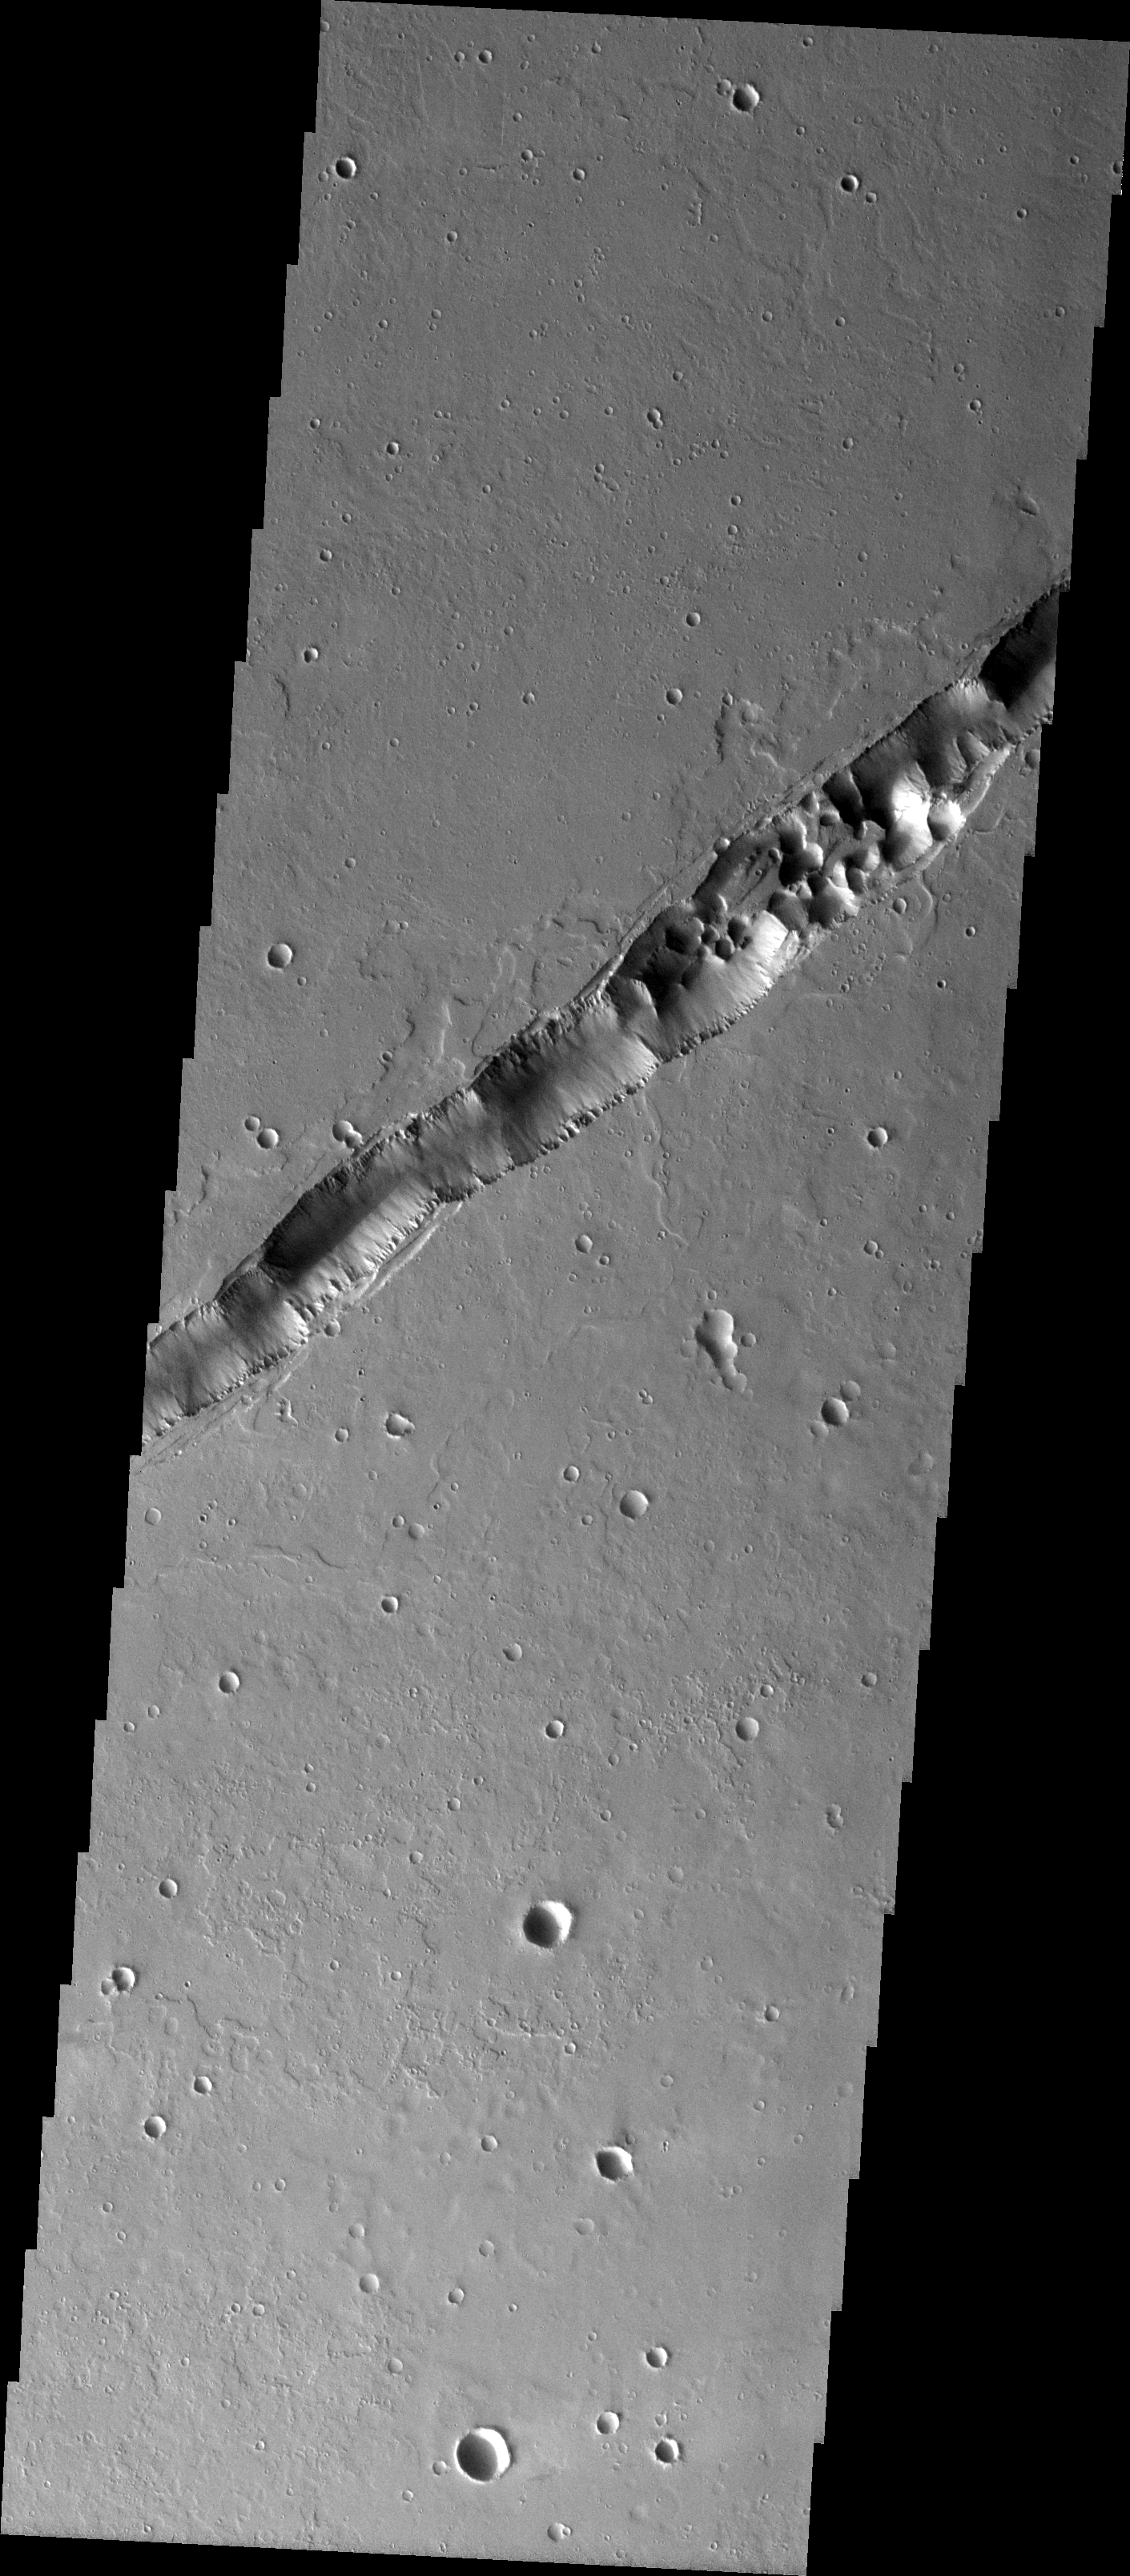

Tharsis Collapse Pits

We will be looking at collapse pits for the next two weeks. Collapse pits on Mars are formed in several ways. In volcanic areas, channelized lava flows can form roofs which insulate the flowing lava. These features are termed lava tubes on Earth and are common features in basaltic flows. After the lava has drained, parts of the roof of the tube will collapse under its own weight. These collapse pits will only be as deep as the bottom of the original lava tube. Another type of collapse feature associated with volcanic areas arises when very large eruptions completely evacuate the magma chamber beneath the volcano. The weight of the volcano will cause the entire edifice to subside into the void space below it. Structural features including fractures and graben will form during the subsidence. Many times collapse pits will form within the graben. In addition to volcanic collapse pits, Mars has many collapse pits formed when volatiles (such as subsurface ice) are released from the surface layers. As the volatiles leave, the weight of the surrounding rock causes collapse pits to form.

These collapse pits are found within the extensive lava flows of the Tharsis region. They are related to lava tubes, likely coming from Ascraeus Mons.

Image information: VIS instrument. Latitude 22.8, Longitude 266.8 East (93.2 West). 19 meter/pixel resolution.

Note: this THEMIS visual image has not been radiometrically nor geometrically calibrated for this preliminary release. An empirical correction has been performed to remove instrumental effects. A linear shift has been applied in the cross-track and down-track direction to approximate spacecraft and planetary motion. Fully calibrated and geometrically projected images will be released through the Planetary Data System in accordance with Project policies at a later time.

NASA’s Jet Propulsion Laboratory manages the 2001 Mars Odyssey mission for NASA’s Office of Space Science, Washington, D.C. The Thermal Emission Imaging System (THEMIS) was developed by Arizona State University, Tempe, in collaboration with Raytheon Santa Barbara Remote Sensing. The THEMIS investigation is led by Dr. Philip Christensen at Arizona State University. Lockheed Martin Astronautics, Denver, is the prime contractor for the Odyssey project, and developed and built the orbiter. Mission operations are conducted jointly from Lockheed Martin and from JPL, a division of the California Institute of Technology in Pasadena.

Credit: NASA/JPL/Arizona State University